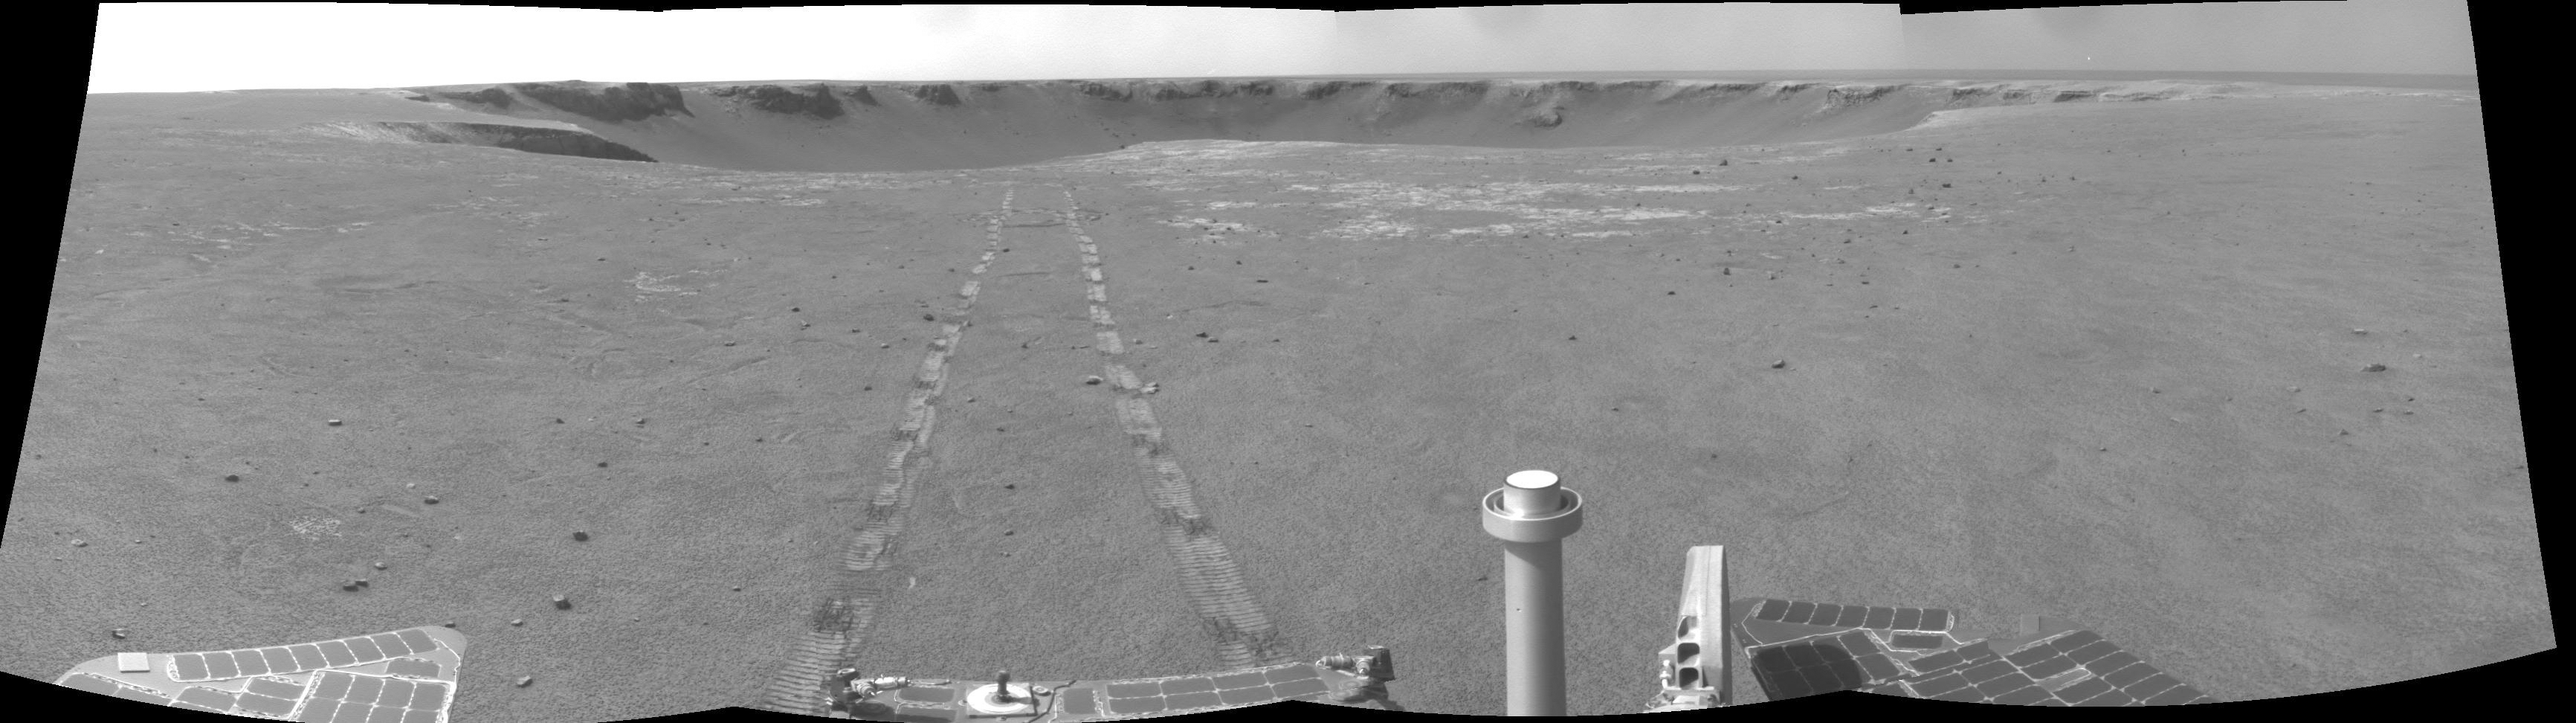

Places to Go, Things to See

Since leaving “Victoria Crater,” Opportunity has picked up the pace of driving. In the 90 sols (Martian days) since exiting the crater, Opportunity has driven more than 1,800 meters (1.1 miles), three times the distance that was required for the original prime mission. Scientists expect to encounter younger rocks the farther south the rover travels. They also expect to find small rocks ejected onto the landscape during formation of nearby craters. To reach these things, the rover must avoid sand traps as much as possible.

Opportunity acquired this mosaic with the navigation camera on the rover’s 1,683rd Martian day, or sol (Oct. 18, 2008), of exploration.

Credit: NASA/JPL-Caltech